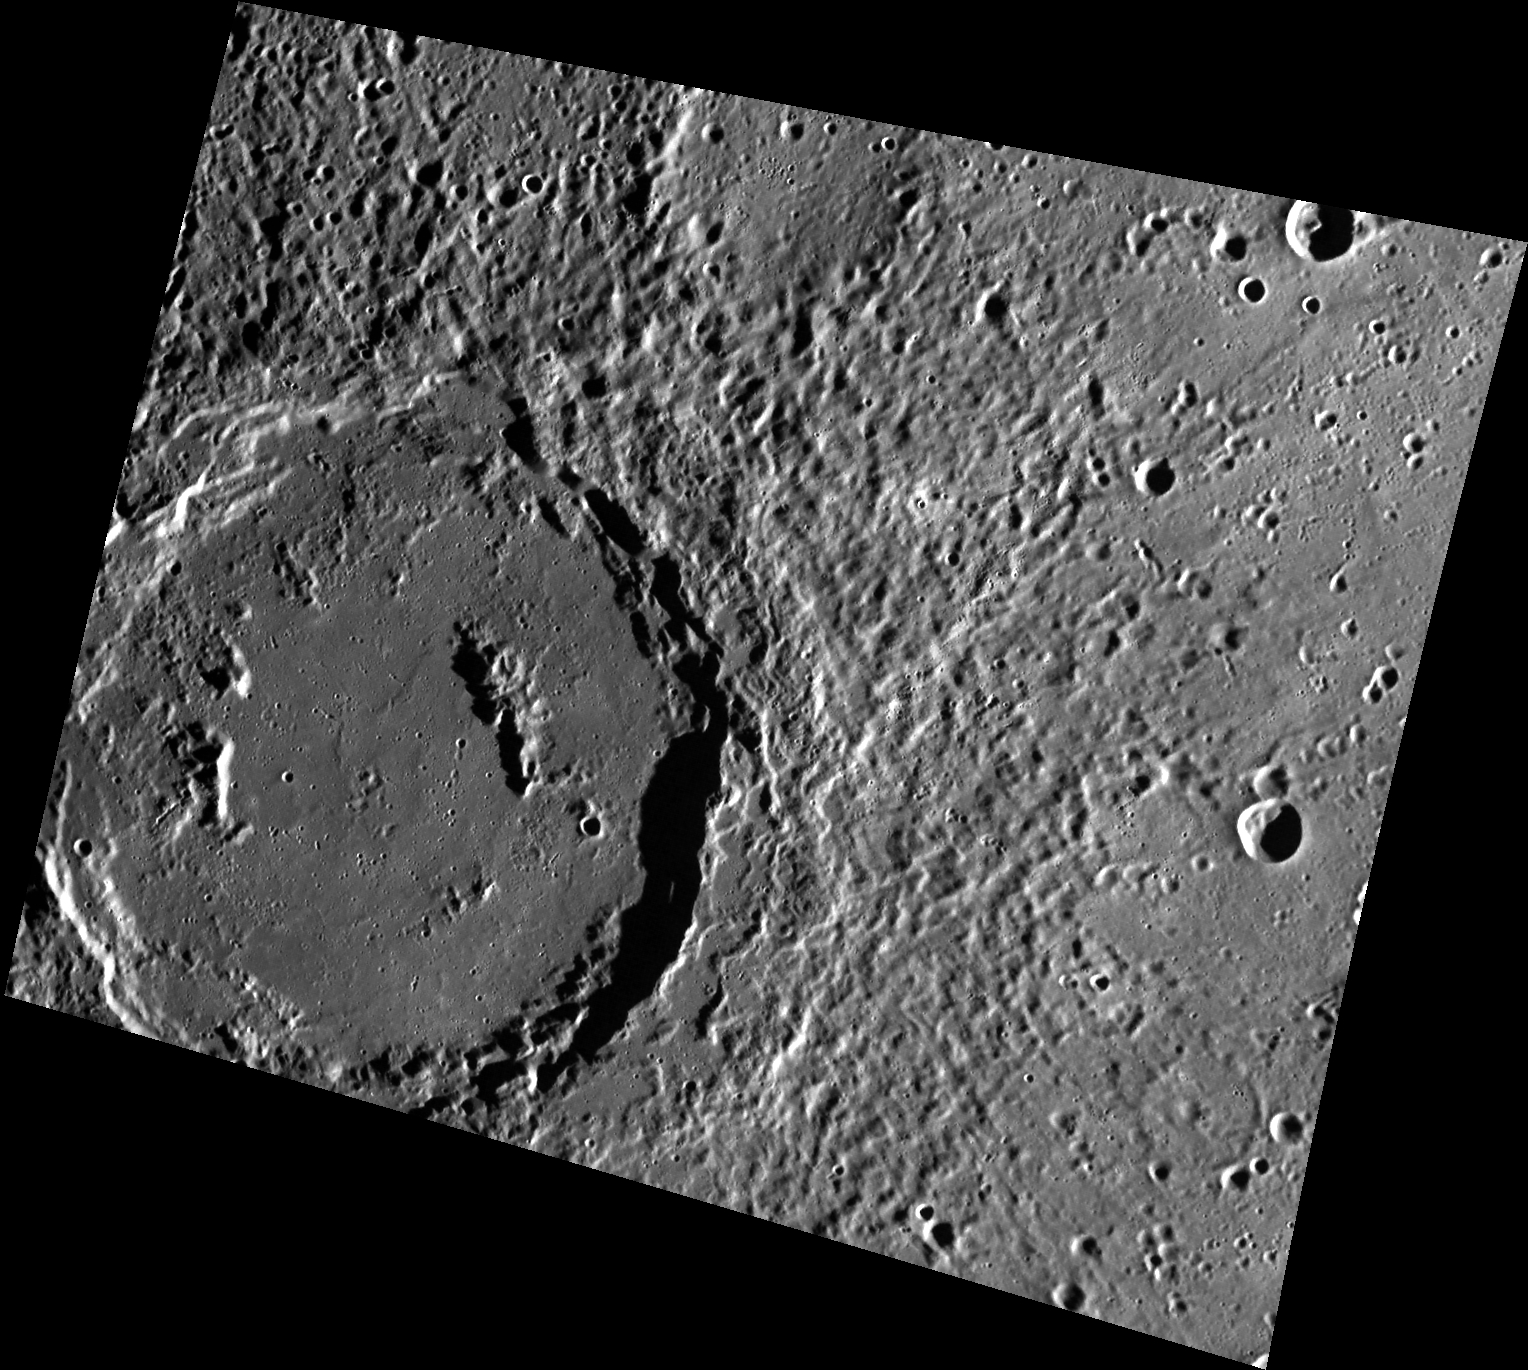

The Stars and Stripes Forever

Sousa, the large crater in the southeast corner of this image, was named after John Philip Sousa (1854-1932). He was an American composer and conductor known for his military marches including The Washington Post, Semper Fidelis and The Stars and Stripes Forever. This crater contains remnants of a peak ring and has a clear ejecta blanket. If you look at the ejecta blanket hard enough, you can almost see fireworks! Happy 4th of July from MESSENGER!

This image was acquired as part of MDIS’s high-resolution surface morphology base map. The surface morphology base map covers more than 99% of Mercury’s surface with an average resolution of 200 meters/pixel. Images acquired for the surface morphology base map typically are obtained at off-vertical Sun angles (i.e., high incidence angles) and have visible shadows so as to reveal clearly the topographic form of geologic features.

Date acquired: January 23, 2012
Image Mission Elapsed Time (MET): 235767604
Image ID: 1300015
Instrument: Wide Angle Camera (WAC) of the Mercury Dual Imaging System (MDIS)
WAC filter: 7 (748 nanometers)
Center Latitude: 47.28°
Center Longitude: 2.72° E
Resolution: 201 meters/pixel
Scale: The crater has a diameter of approximately 120 km (75 miles).
Incidence Angle: 77.4°
Emission Angle: 33.7°
Phase Angle: 111.2°

The MESSENGER spacecraft is the first ever to orbit the planet Mercury, and the spacecraft’s seven scientific instruments and radio science investigation are unraveling the history and evolution of the Solar System’s innermost planet. Visit the Why Mercury? section of this website to learn more about the key science questions that the MESSENGER mission is addressing. During the one-year primary mission, MDIS acquired 88,746 images and extensive other data sets. MESSENGER is now in a year-long extended mission, during which plans call for the acquisition of more than 80,000 additional images to support MESSENGER’s science goals.

These images are from MESSENGER, a NASA Discovery mission to conduct the first orbital study of the innermost planet, Mercury. For information regarding the use of images, see the MESSENGER image use policy.

Credit: NASA/Johns Hopkins University Applied Physics Laboratory/Carnegie Institution of Washington